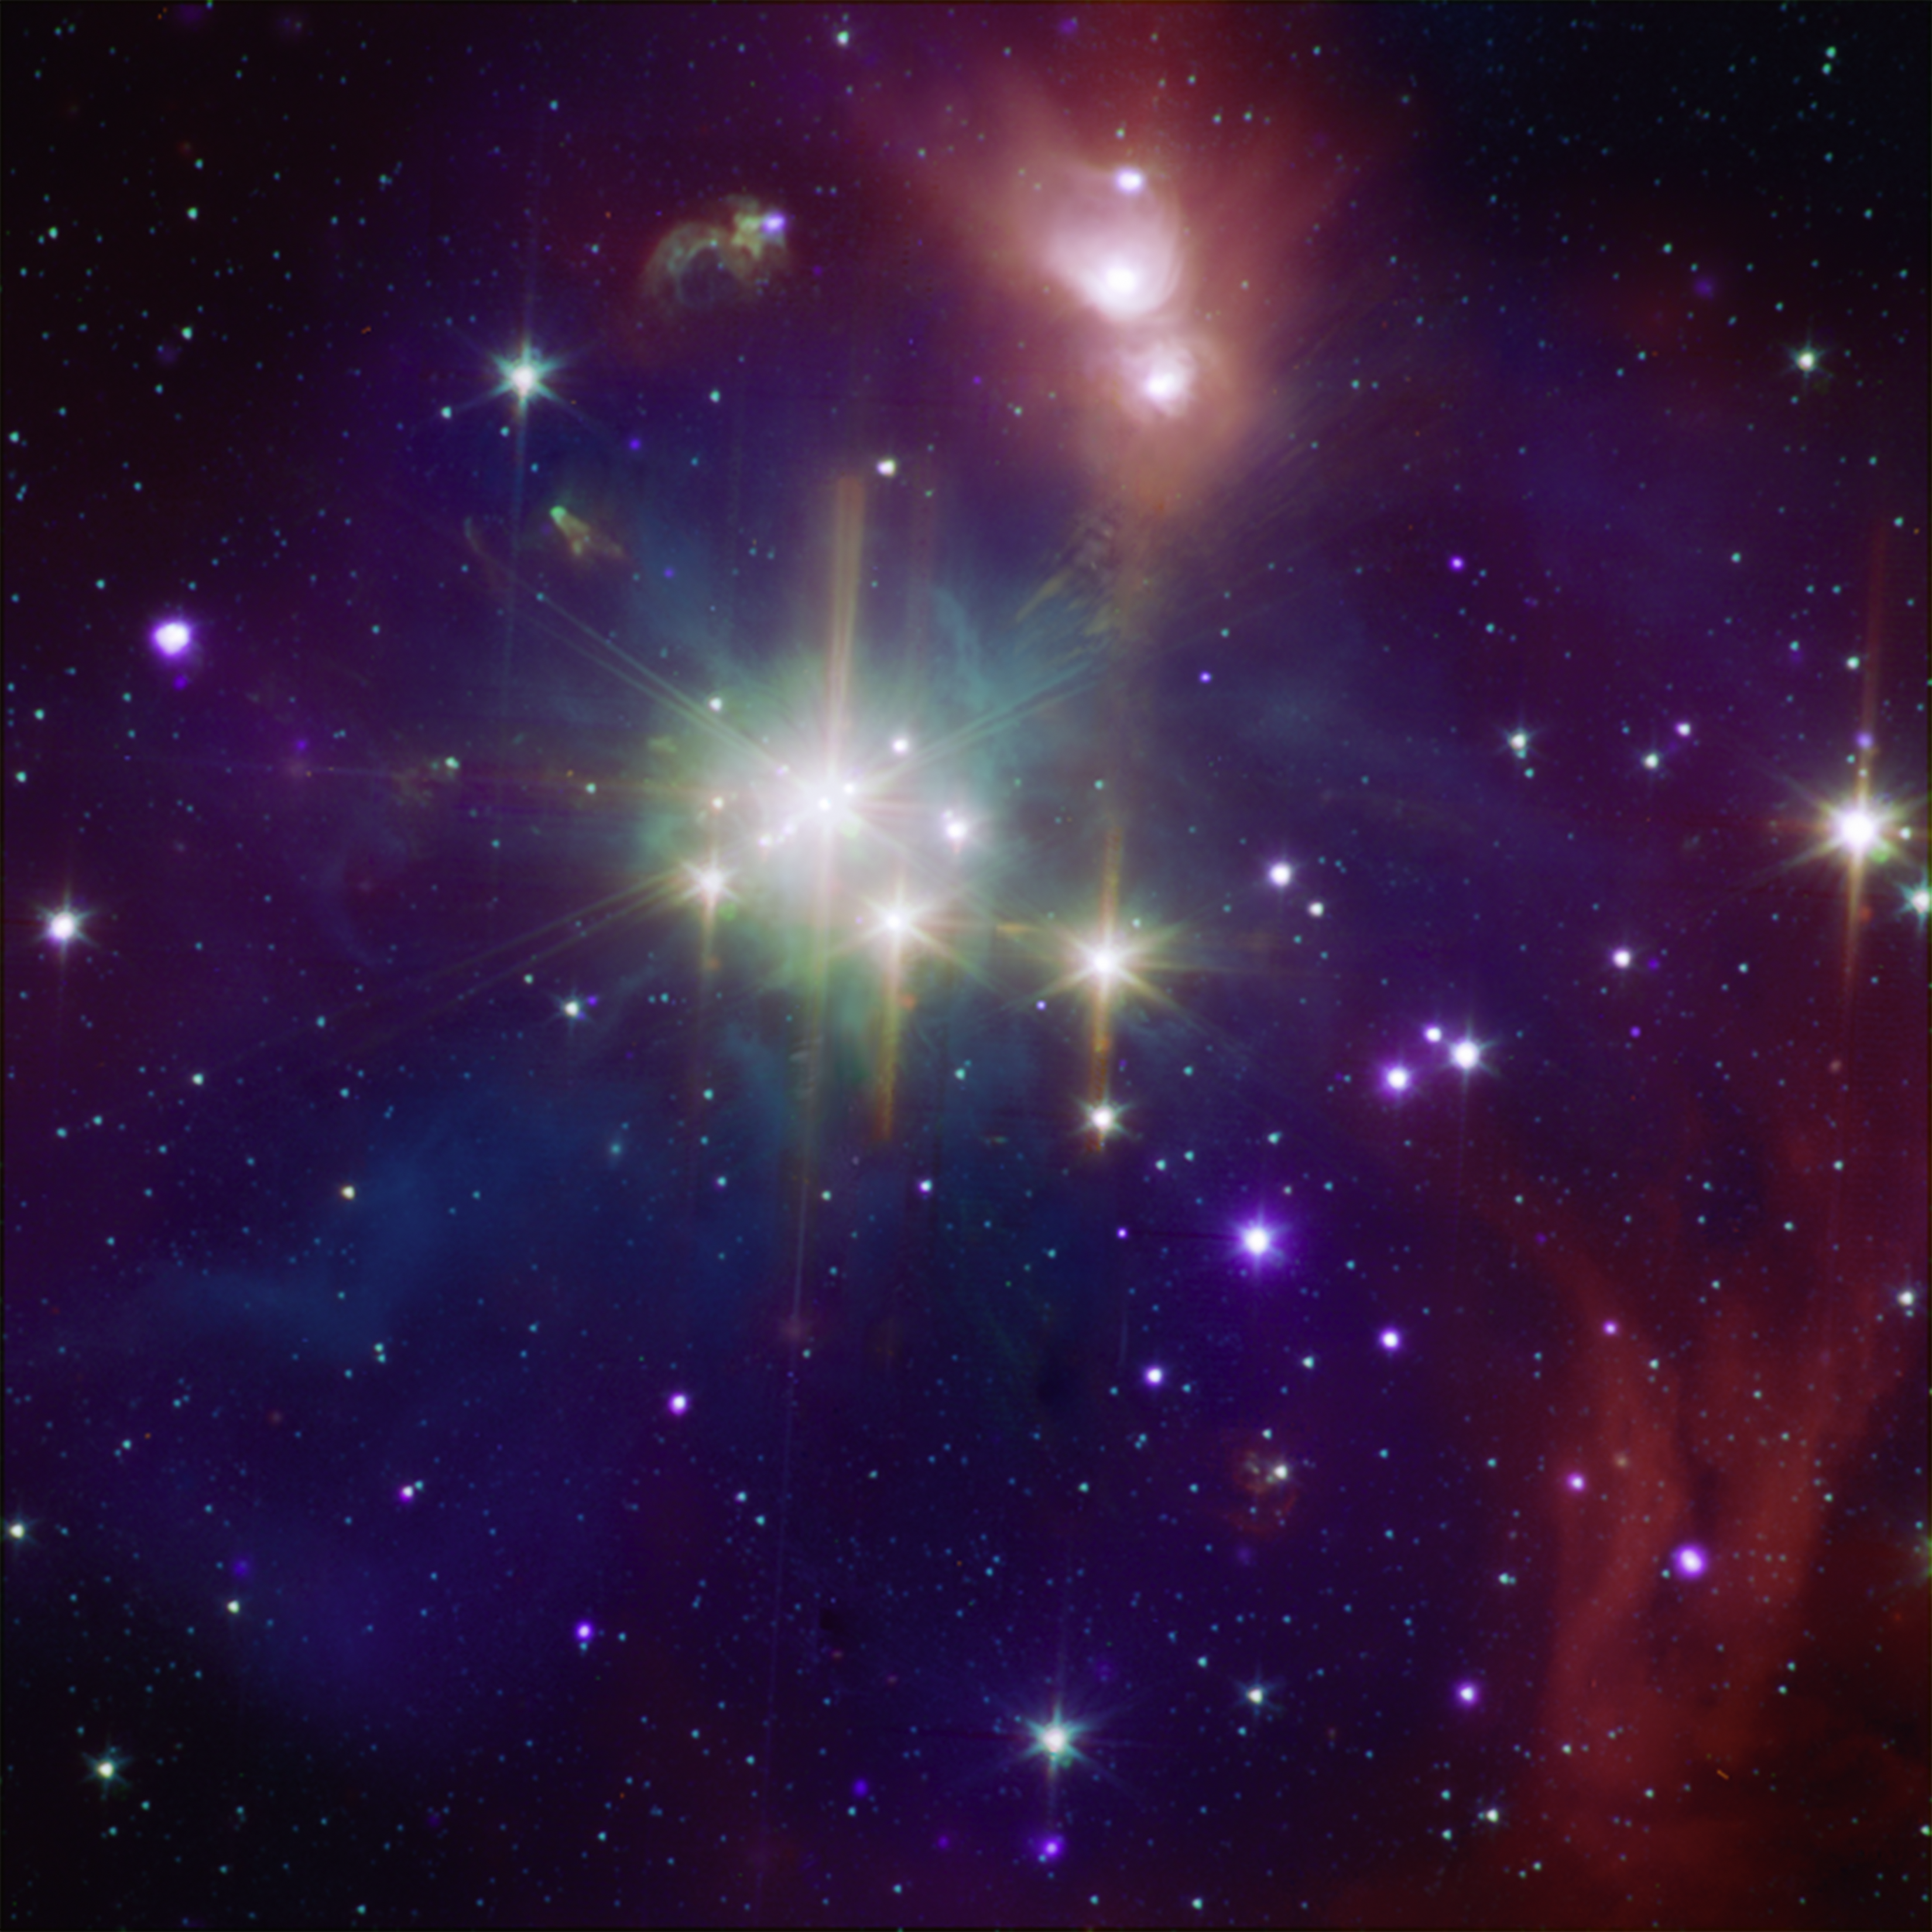

Coronet: A Star-Formation Neighbor

While perhaps not quite as well known as its star-formation cousin Orion, the Corona Australis region (containing, at its heart, the Coronet cluster) is one of the nearest and most active regions of ongoing star formation. At only about 420 light-years away, the Coronet is over three times closer than the Orion nebula is to Earth. The Coronet contains a loose cluster of a few dozen young stars with a wide range of masses and at various stages of evolution, giving astronomers an opportunity to observe embryonic stars simultaneously in several wavelengths.

This composite image shows the Coronet in X-rays from Chandra (purple) and infrared from Spitzer (orange, green, and cyan). The Spitzer data show young stars plus diffuse emission from dust. Due to the host of young stars in different life stages in the Coronet, astronomers can use these data to pinpoint details of how the youngest stars evolve.

Credit: NASA/CXC/JPL-Caltech/CfA